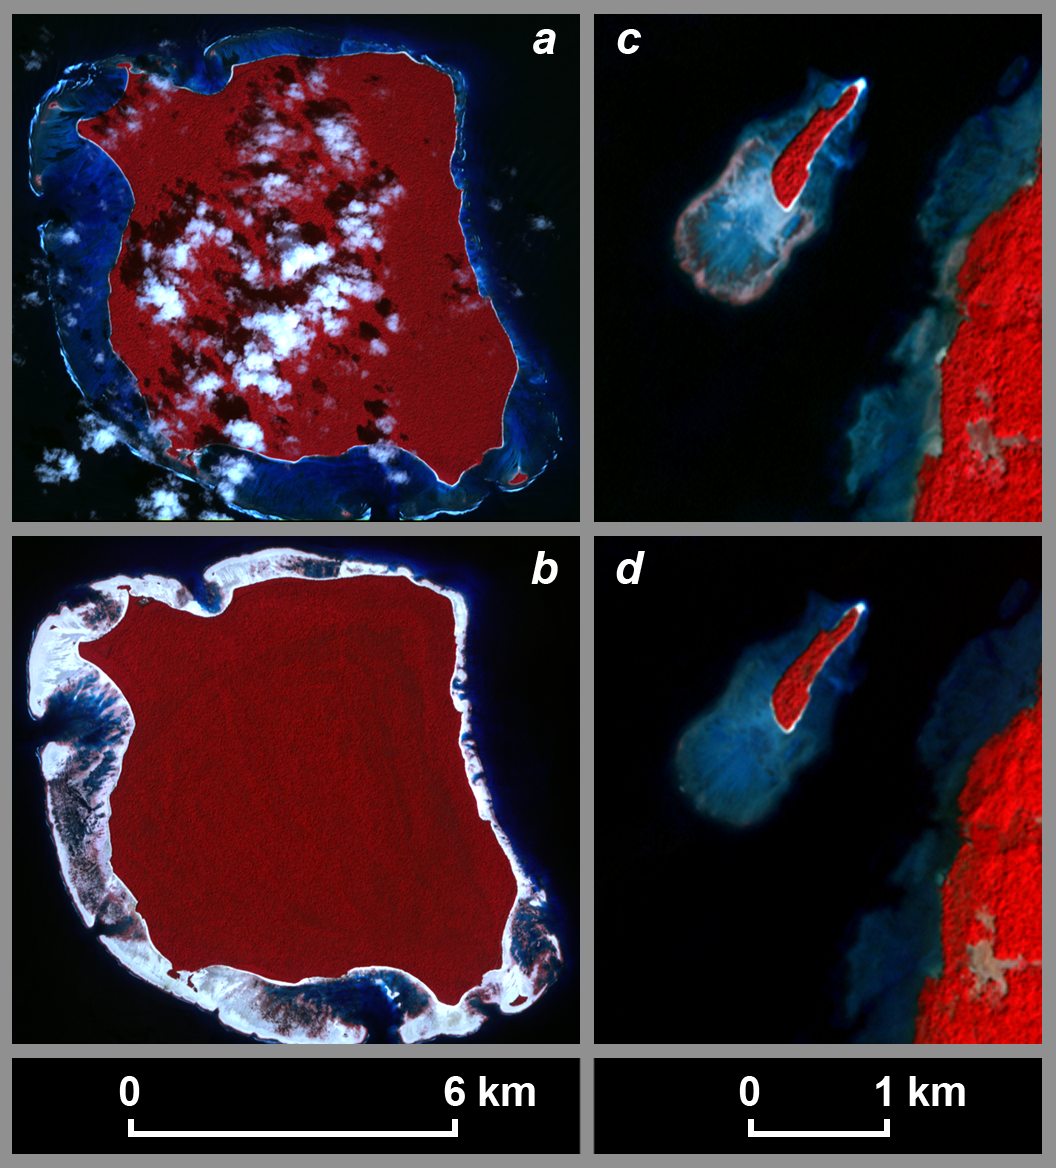

Uplift and Subsidence Associated with the Great Aceh-Andaman Earthquake of 2004

The magnitude 9.2 Indian Ocean earthquake of December 26, 2004, produced broad regions of uplift and subsidence. In order to define the lateral extent and the downdip limit of rupture, scientists from Caltech, Pasadena, Calif.; NASA’s Jet Propulsion Laboratory, Pasadena, Calif.; Scripps Institution of Oceanography, La Jolla, Calif.; the U.S. Geological Survey, Pasadena, Calif.; and the Research Center for Geotechnology, Indonesian Institute of Sciences, Bandung, Indonesia; first needed to define the pivot line separating those regions. Interpretation of satellite imagery and a tidal model were one of the key tools used to do this.

These pre-Sumatra earthquake (a) and post-Sumatra earthquake (b) images of North Sentinel Island in the Indian Ocean, acquired from the Advanced Spaceborne Thermal Emission and Reflection Radiometer (ASTER) instrument on NASA’s Terra spacecraft, show emergence of the coral reef surrounding the island following the earthquake. The tide was 30 plus or minus 14 centimeters lower in the pre-earthquake image (acquired November 21, 2000) than in the post-earthquake image (acquired February 20, 2005), requiring a minimum of 30 centimeters of uplift at this locality. Observations from an Indian Coast Guard helicopter on the northwest coast of the island suggest that the actual uplift is on the order of 1 to 2 meters at this site.

In figures (c) and (d), pre-earthquake and post-earthquake ASTER images of a small island off the northwest coast of Rutland Island, 38 kilometers east of North Sentinel Island, show submergence of the coral reef surrounding the island. The tide was higher in the pre-earthquake image (acquired January 1, 2004) than in the post-earthquake image (acquired February 4, 2005), requiring subsidence at this locality. The pivot line must run between North Sentinel and Rutland islands. Note that the scale for the North Sentinel Island images differs from that for the Rutland Island images.

The tidal model used for this study was based on data from JPL’s Topex/Poseidon satellite. The model was used to determine the relative sea surface height at each location at the time each image was acquired, a critical component used to quantify the deformation.

The scientists’ method of using satellite imagery to recognize changes in elevation relative to sea surface height and of using a tidal model to place quantitative bounds on coseismic uplift or subsidence is a novel approach that can be adapted to other forms of remote sensing and can be applied to other subduction zones in tropical regions.

ASTER is one of five Earth-observing instruments launched December 18, 1999, on NASA’s Terra satellite. The instrument was built by Japan’s Ministry of Economy, Trade and Industry. A joint U.S./Japan science team is responsible for validation and calibration of the instrument and the data products.

The broad spectral coverage and high spectral resolution of ASTER provides scientists in numerous disciplines with critical information for surface mapping, and monitoring of dynamic conditions and temporal change. Example applications are: monitoring glacial advances and retreats; monitoring potentially active volcanoes; identifying crop stress; determining cloud morphology and physical properties; wetlands evaluation; thermal pollution monitoring; coral reef degradation; surface temperature mapping of soils and geology; and measuring surface heat balance.

The U.S. science team is located at NASA’s Jet Propulsion Laboratory, Pasadena, Calif. The Terra mission is part of NASA’s Science Mission Directorate.

Credit: NASA/GSFC/METI/ERSDAC/JAROS, and U.S./Japan ASTER Science Team